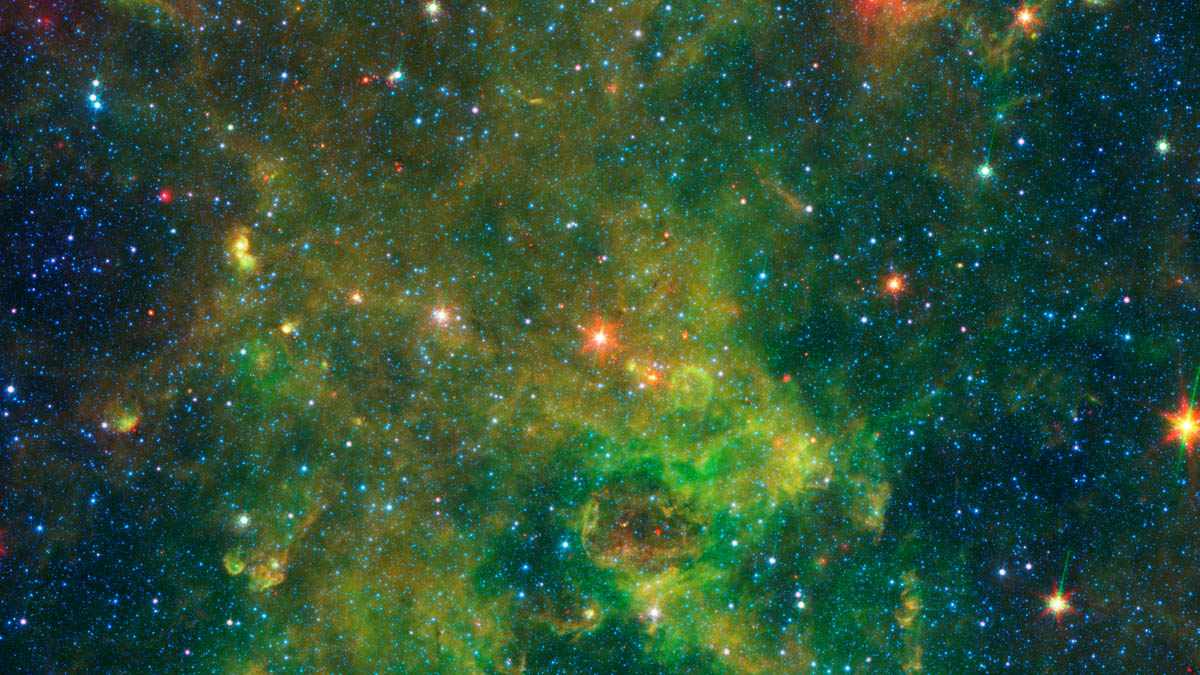

Age-Defying Star

Annotated Version

An age-defying star called IRAS 19312+1950 exhibits features characteristic of a very young star and a very old star. The object stands out as extremely bright inside a large, chemically rich cloud of material, as shown in this image from NASA’s Spitzer Space Telescope. IRAS 19312+1950 is the bright red star in the center of this image.

A NASA-led team of scientists thinks the star — which is about 10 times as massive as our sun and emits about 20,000 times as much energy — is a newly forming protostar. That was a big surprise, because the region had not been known as a stellar nursery before. But the presence of a nearby interstellar bubble, which indicates the presence of a recently formed massive star, also supports this idea.

JPL manages the Spitzer Space Telescope mission for NASA’s Science Mission Directorate, Washington. Science operations are conducted at the Spitzer Science Center at Caltech in Pasadena, California. Spacecraft operations are based at Lockheed Martin Space Systems Company, Littleton, Colorado. Data are archived at the Infrared Science Archive housed at the Infrared Processing and Analysis Center at Caltech. Caltech manages JPL for NASA.

Credit: NASA/JPL-Caltech